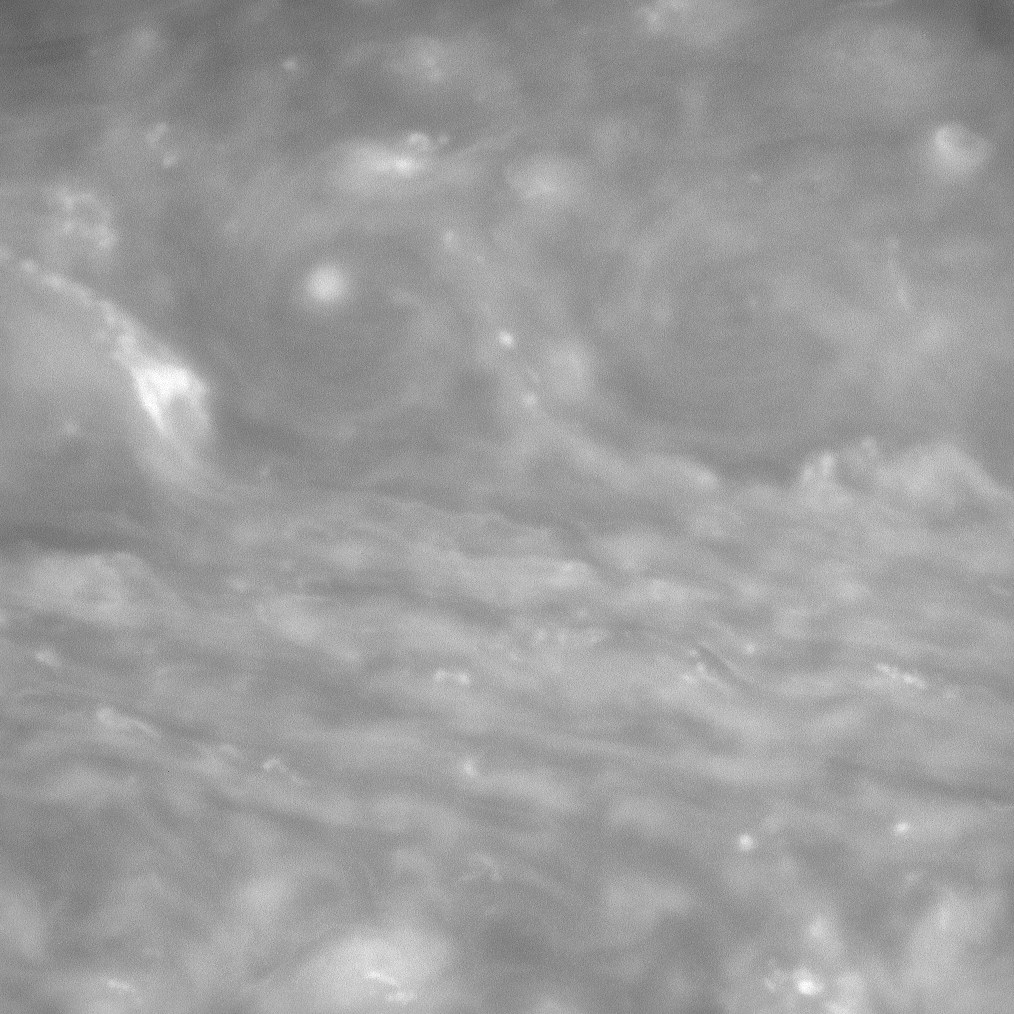

Dual Vortices

The Cassini spacecraft peers into the clouds of Saturn to spy dual whirling vortices. The view is centered on a region 33 degrees north of the planet’s equator.

The image was taken with the Cassini spacecraft narrow-angle camera on June 20, 2008 using a spectral filter sensitive to wavelengths of infrared light centered at 750 nanometers. The view was obtained at a distance of approximately 1.3 million kilometers (777,000 miles) from Saturn. Image scale is 7 kilometers (4 miles) per pixel.

The Cassini-Huygens mission is a cooperative project of NASA, the European Space Agency and the Italian Space Agency. The Jet Propulsion Laboratory, a division of the California Institute of Technology in Pasadena, manages the mission for NASA’s Science Mission Directorate, Washington, D.C. The Cassini orbiter and its two onboard cameras were designed, developed and assembled at JPL. The imaging operations center is based at the Space Science Institute in Boulder, Colo.

Credit: NASA/JPL/Space Science Institute